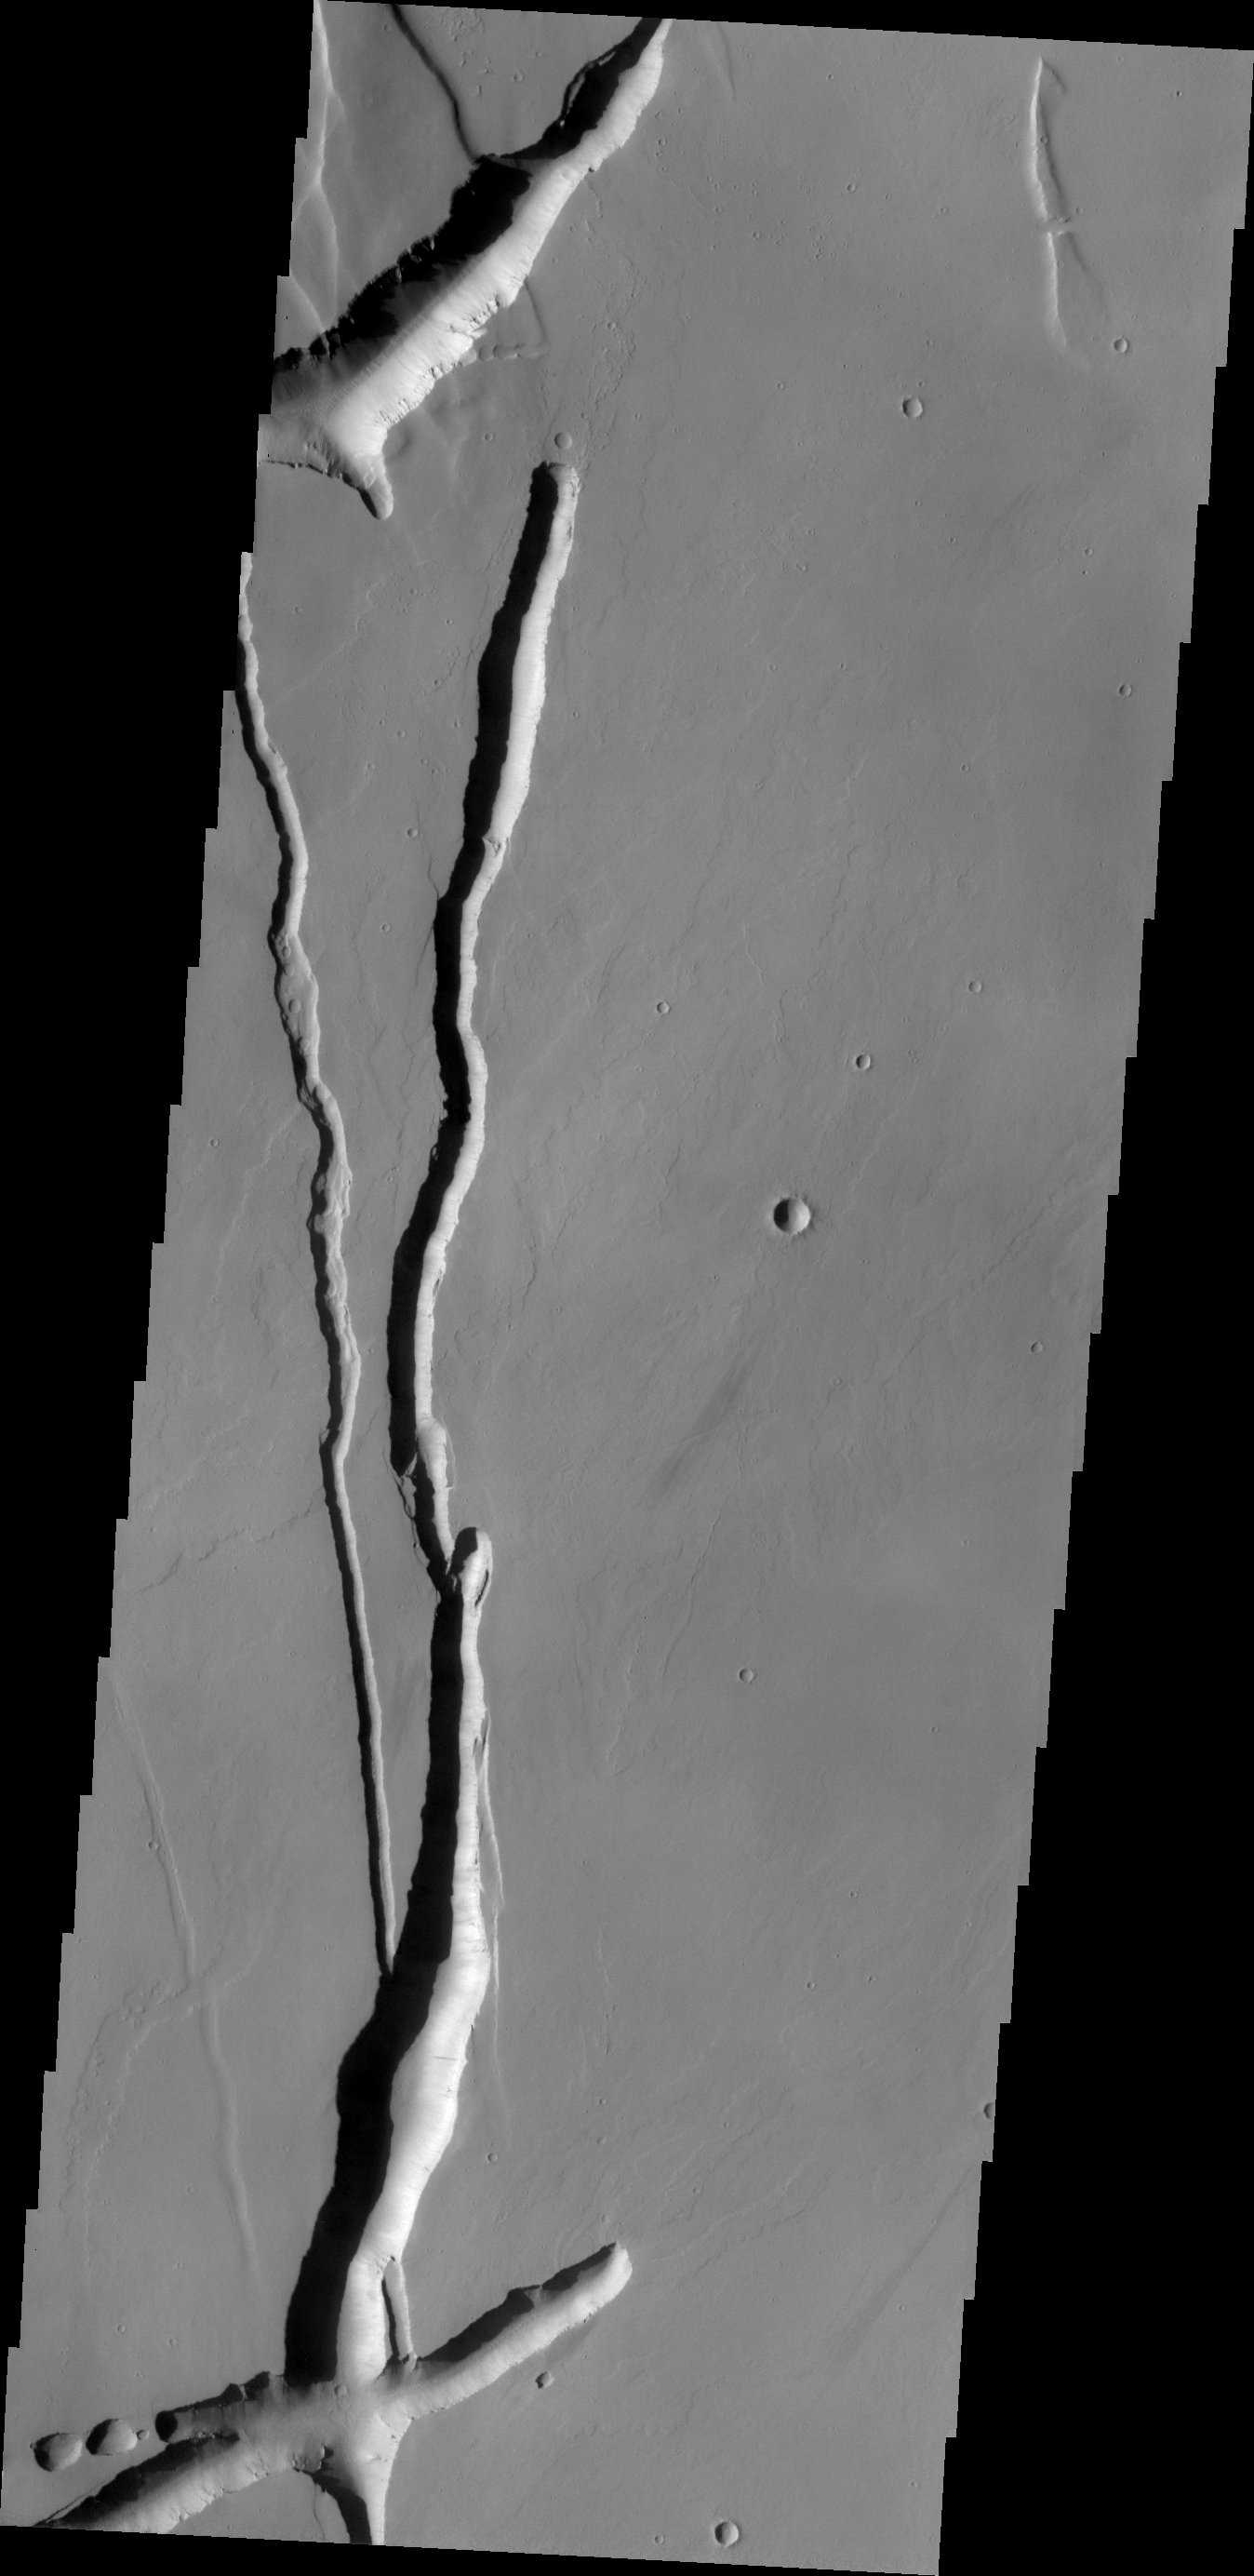

Collapse Features

The depressions in this VIS image likely formed due to both volcanic and tectonic forces. Tectonic forces, like faulting, probably account for the formation of some of the depressions, while collapse into lava tubes and lava flow erosion probably account for the remainder.

Credit: NASA/JPL/ASU